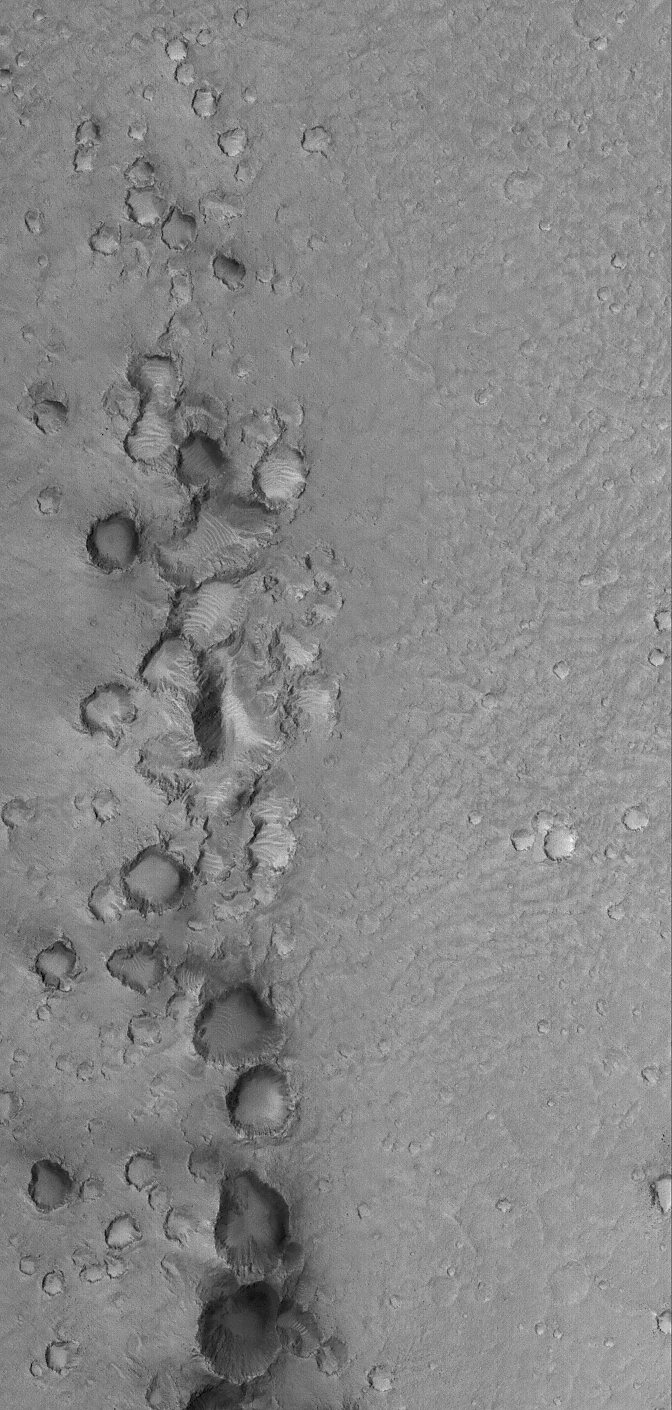

Chain Gang

6 August 2006
This Mars Global Surveyor (MGS) Mars Orbiter Camera (MOC) image shows a chain of clustered and battered craters. These were formed by secondary impact. That is, somewhere to the south (beyond the bottom of this image), a large impact crater formed. When this occurred, material ejected from the crater was thrown tens to hundreds of kilometers away. This material then impacted the martian surface, forming clusters and chains of smaller craters.

Location near: 15.8°N, 35.6°W
Image width: ~3 km (~1.9 mi)
Illumination from: upper left
Season: Northern Spring

Credit: NASA/JPL/Malin Space Science Systems